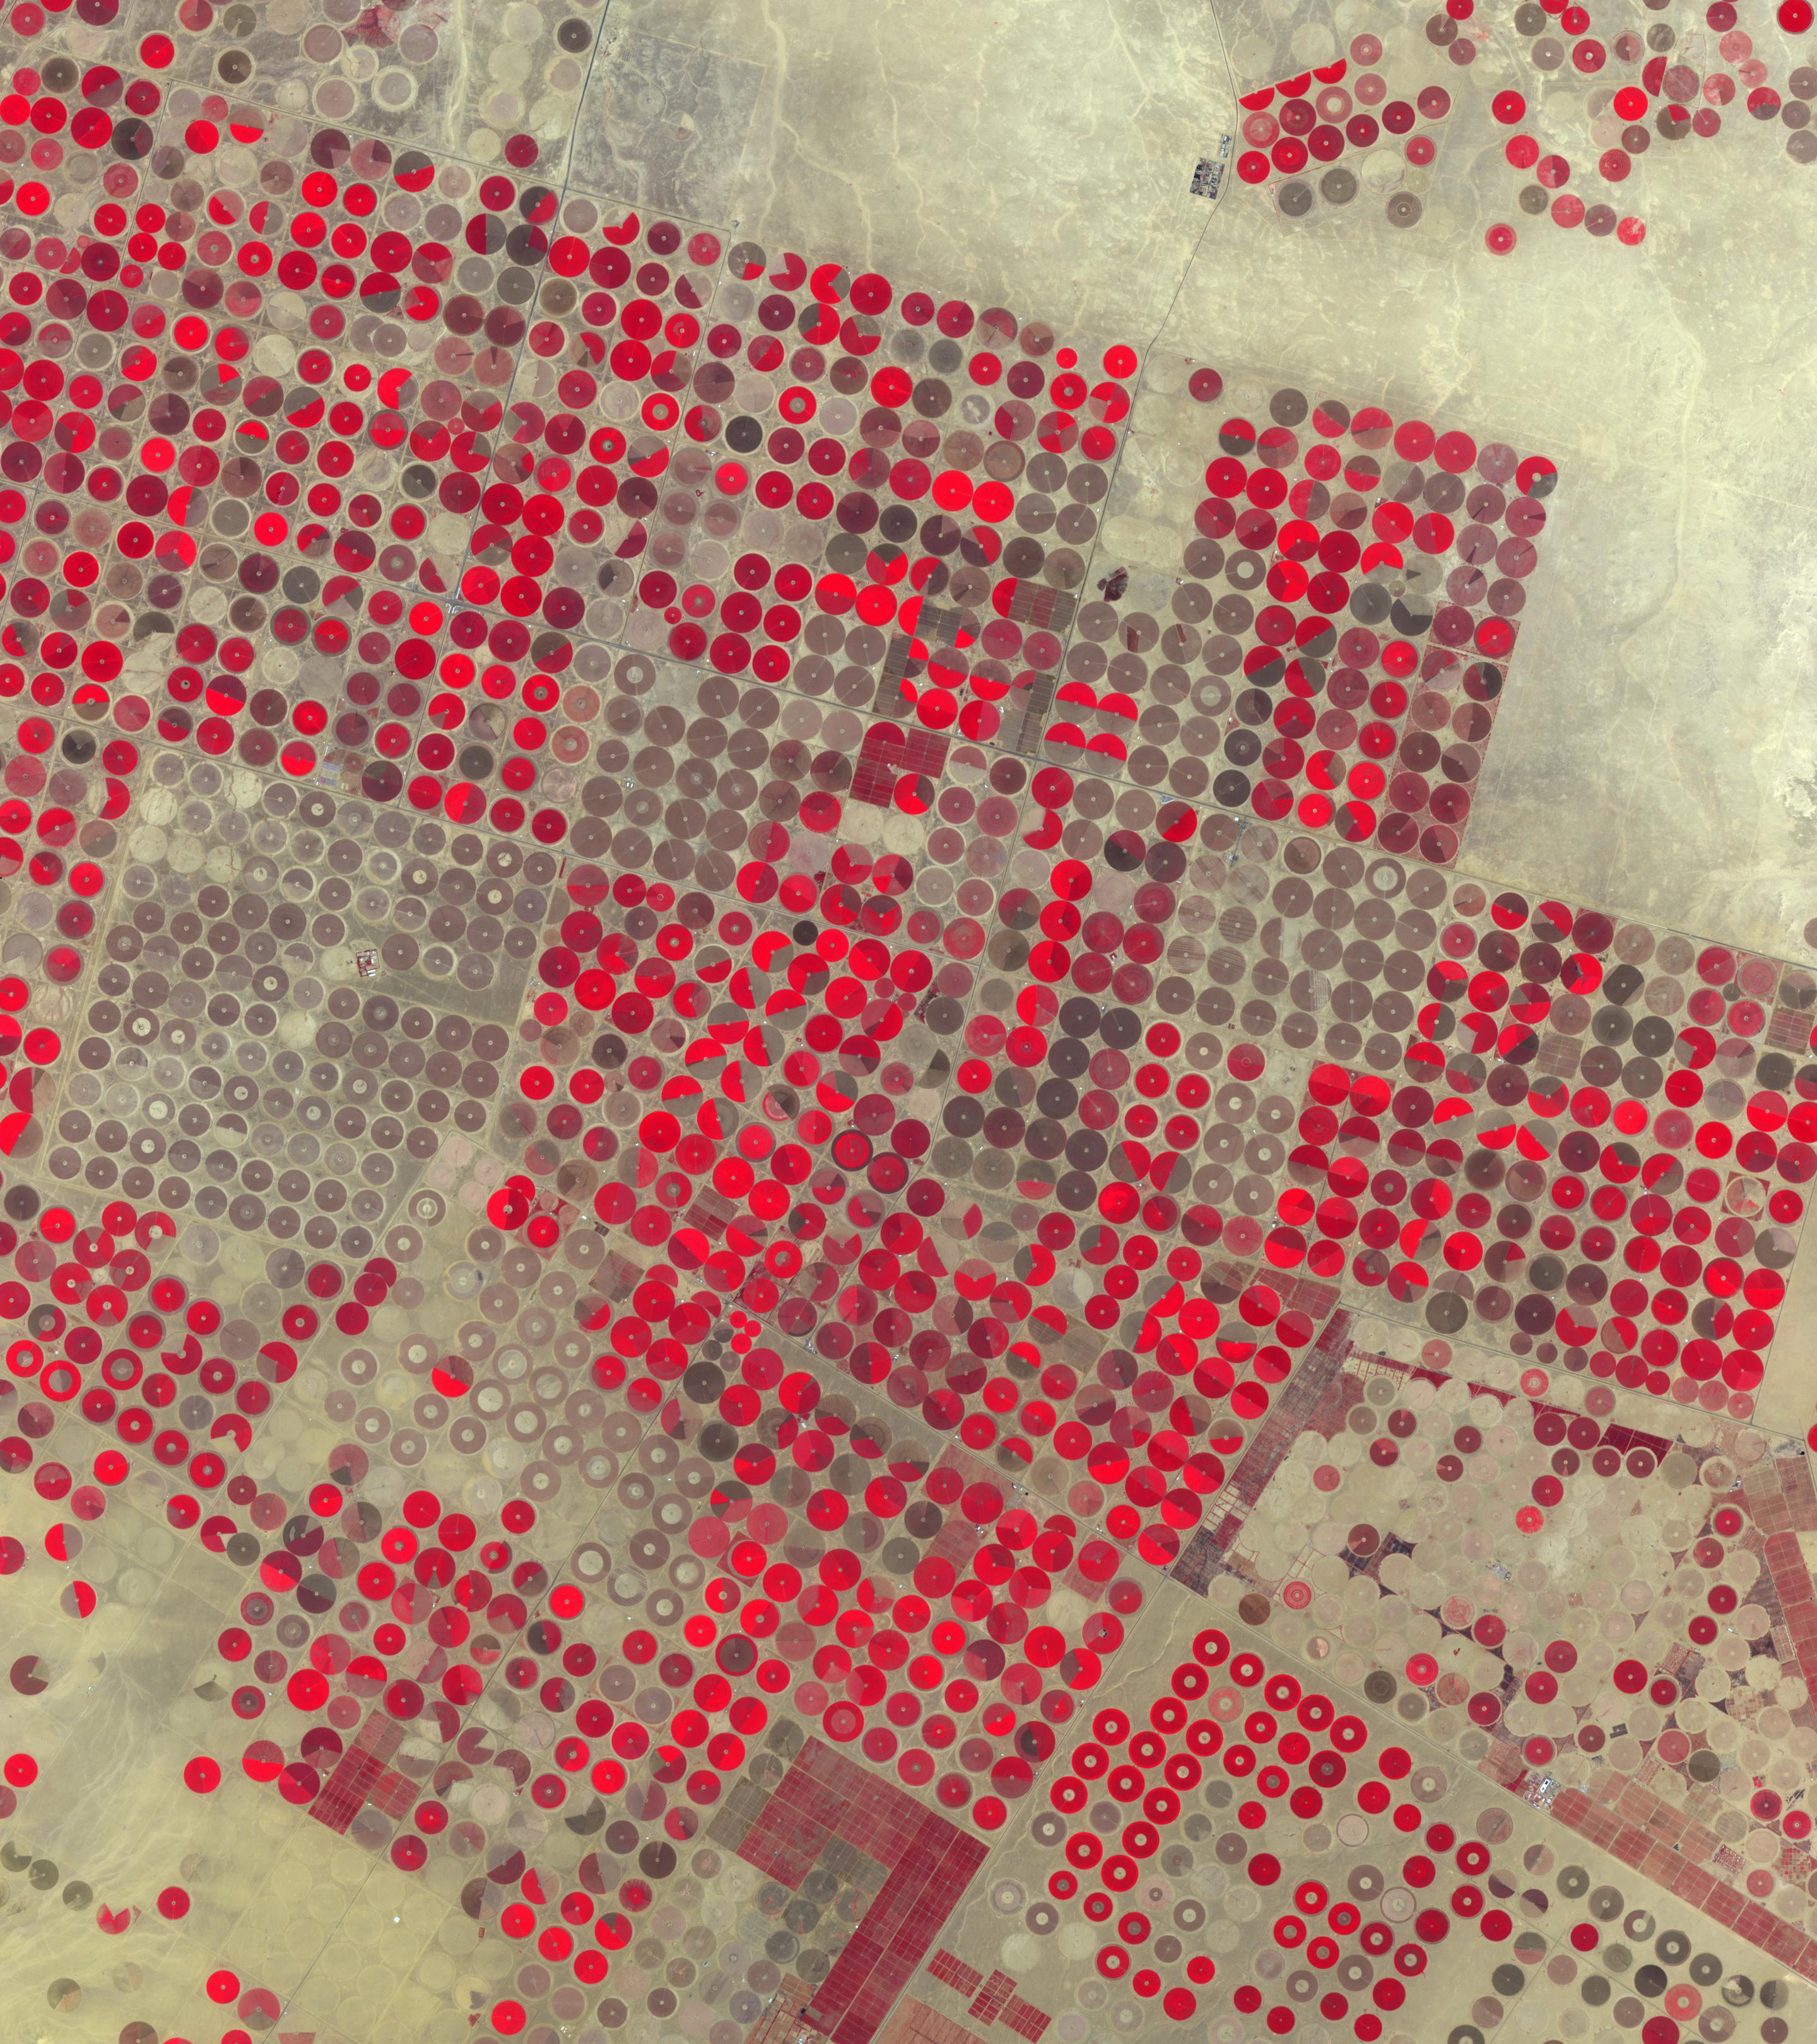

Al Jowf, Saudi Arabia

Figure 1, March 30, 1989

In the Al Jowf Province in northwestern Saudi Arabia, mining of fossil ground water has created an enormous agricultural enterprise, where tens of thousands of date palms and olive trees thrive in a hyper-arid environment. In a short 30-year period, the area has grown from 22 center-pivot irrigated fields to thousands. The Landsat TM image (Figure 1) was acquired March 30, 1989; the ASTER image on February 17, 2020. The images cover an area of 33.2 by 49 km, and are located at 30.1 degrees north, 38.3 degrees east.

With its 14 spectral bands from the visible to the thermal infrared wavelength region and its high spatial resolution of about 50 to 300 feet (15 to 90 meters), ASTER images Earth to map and monitor the changing surface of our planet. ASTER is one of five Earth-observing instruments launched Dec. 18, 1999, on Terra. The instrument was built by Japan’s Ministry of Economy, Trade and Industry. A joint U.S./Japan science team is responsible for validation and calibration of the instrument and data products.

The broad spectral coverage and high spectral resolution of ASTER provides scientists in numerous disciplines with critical information for surface mapping and monitoring of dynamic conditions and temporal change. Example applications are monitoring glacial advances and retreats; monitoring potentially active volcanoes; identifying crop stress; determining cloud morphology and physical properties; wetlands evaluation; thermal pollution monitoring; coral reef degradation; surface temperature mapping of soils and geology; and measuring surface heat balance.

The U.S. science team is located at NASA’s Jet Propulsion Laboratory in Pasadena, Calif. The Terra mission is part of NASA’s Science Mission Directorate, Washington.

Credit: NASA/METI/AIST/Japan Space Systems, and U.S./Japan ASTER Science Team